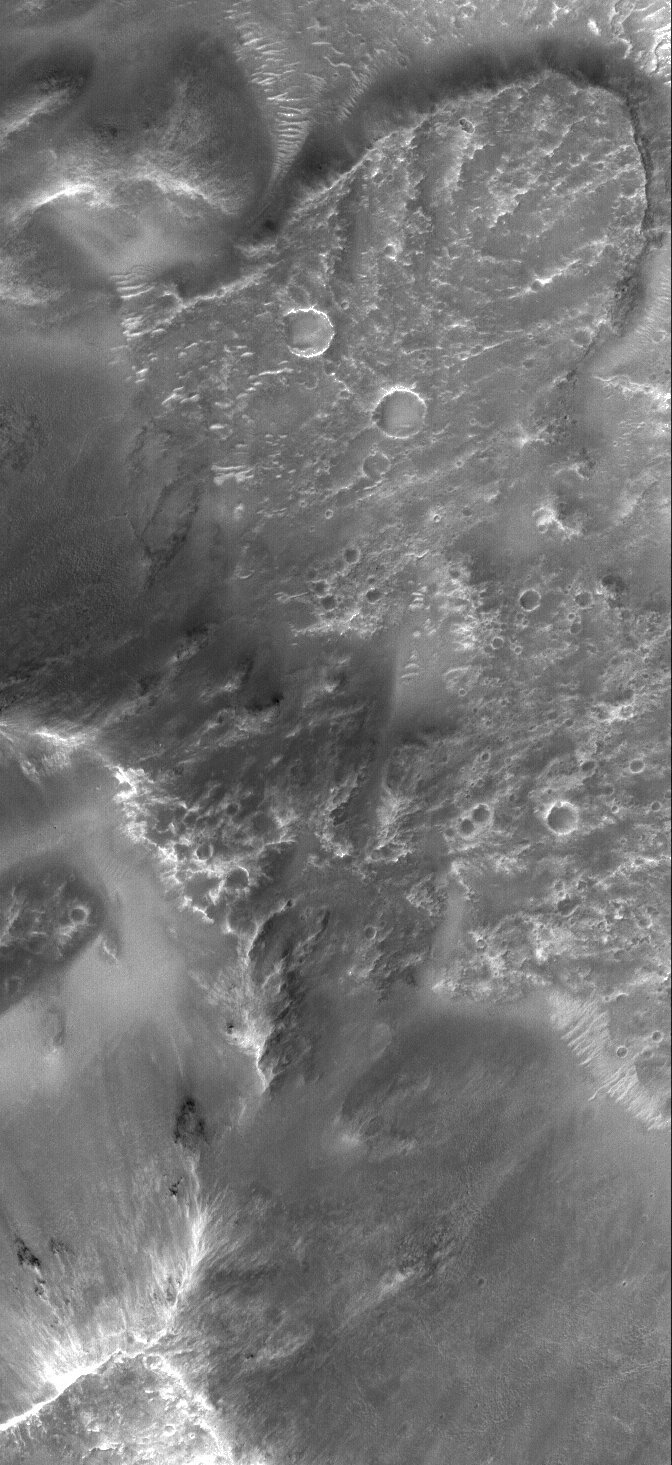

Tyrrhena Tongue

23 March 2006
This Mars Global Surveyor (MGS) Mars Orbiter Camera (MOC) image shows a tongue of debris at the base of the wall of a large crater in Terra Tyrrhena. The tongue is the combined product of landsliding and emplacement of crater ejecta-a ~3 km (1.9 mi) wide impact crater formed on the rim of the larger crater and, when it did, it caused the movement which created the tongue. About one third of the crater that caused this can be seen near the southwest (lower left) corner of the image.

Location near: 21.1°S, 270.0°W
Image width: ~3 km (~1.9 mi)
Illumination from: upper left
Season: Southern Summer

Credit: NASA/JPL/Malin Space Science Systems